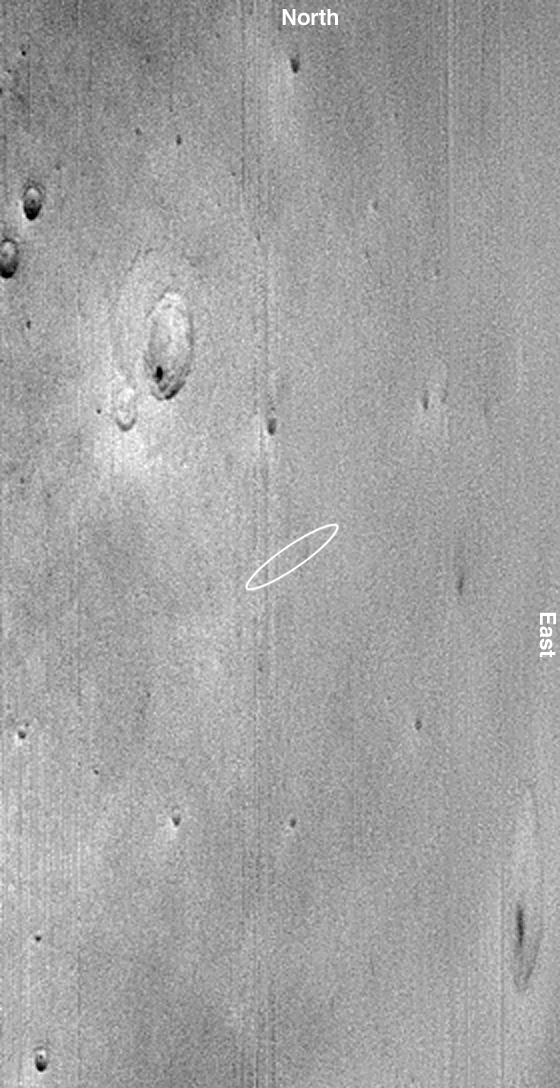

18 Minutes After Beagle 2 Landing

31 December 2003
This oblique Mars Global Surveyor (MGS) Mars Orbiter Camera (MOC) wide angle red image shows the Beagle 2 landing zone about 18 minutes after the probe was scheduled to touch down on 25 December 2003. Mars Global Surveyor passed to the west of the site shortly after touch-down, so this image was taken looking east. The white ellipse shows the approximate location of the landing site. The largest crater to the northwest (toward upper left) of the ellipse is about 28 km (17.4 mi) across. The image is streaked and has low contrast because of the combined effects of looking obliquely and the presence of a thin veil of dust that not only hung over this region, but over most of Mars on 25 December 2003. During the previous 2 weeks, a large dust storm, followed by several smaller regional-scale storms, lifted dust in the western hemisphere of Mars. This dust drifted over most of the planet, reducing contrast and degrading the quality of MGS MOC images such as this one. This MOC image is important because it shows that there were no dust storms or other weather phenomena happening at the landing site the day Beagle 2 arrived. The landing site is located in Isidis Planitia near 11°N, 269.7°W. Sunlight illuminates the scene from the lower left.

This and several other images processed by Malin Space Science Systems, Inc. were shown by the Beagle 2 team during a press conference on 29 December 2003.

Credit: NASA/JPL/Malin Space Science Systems